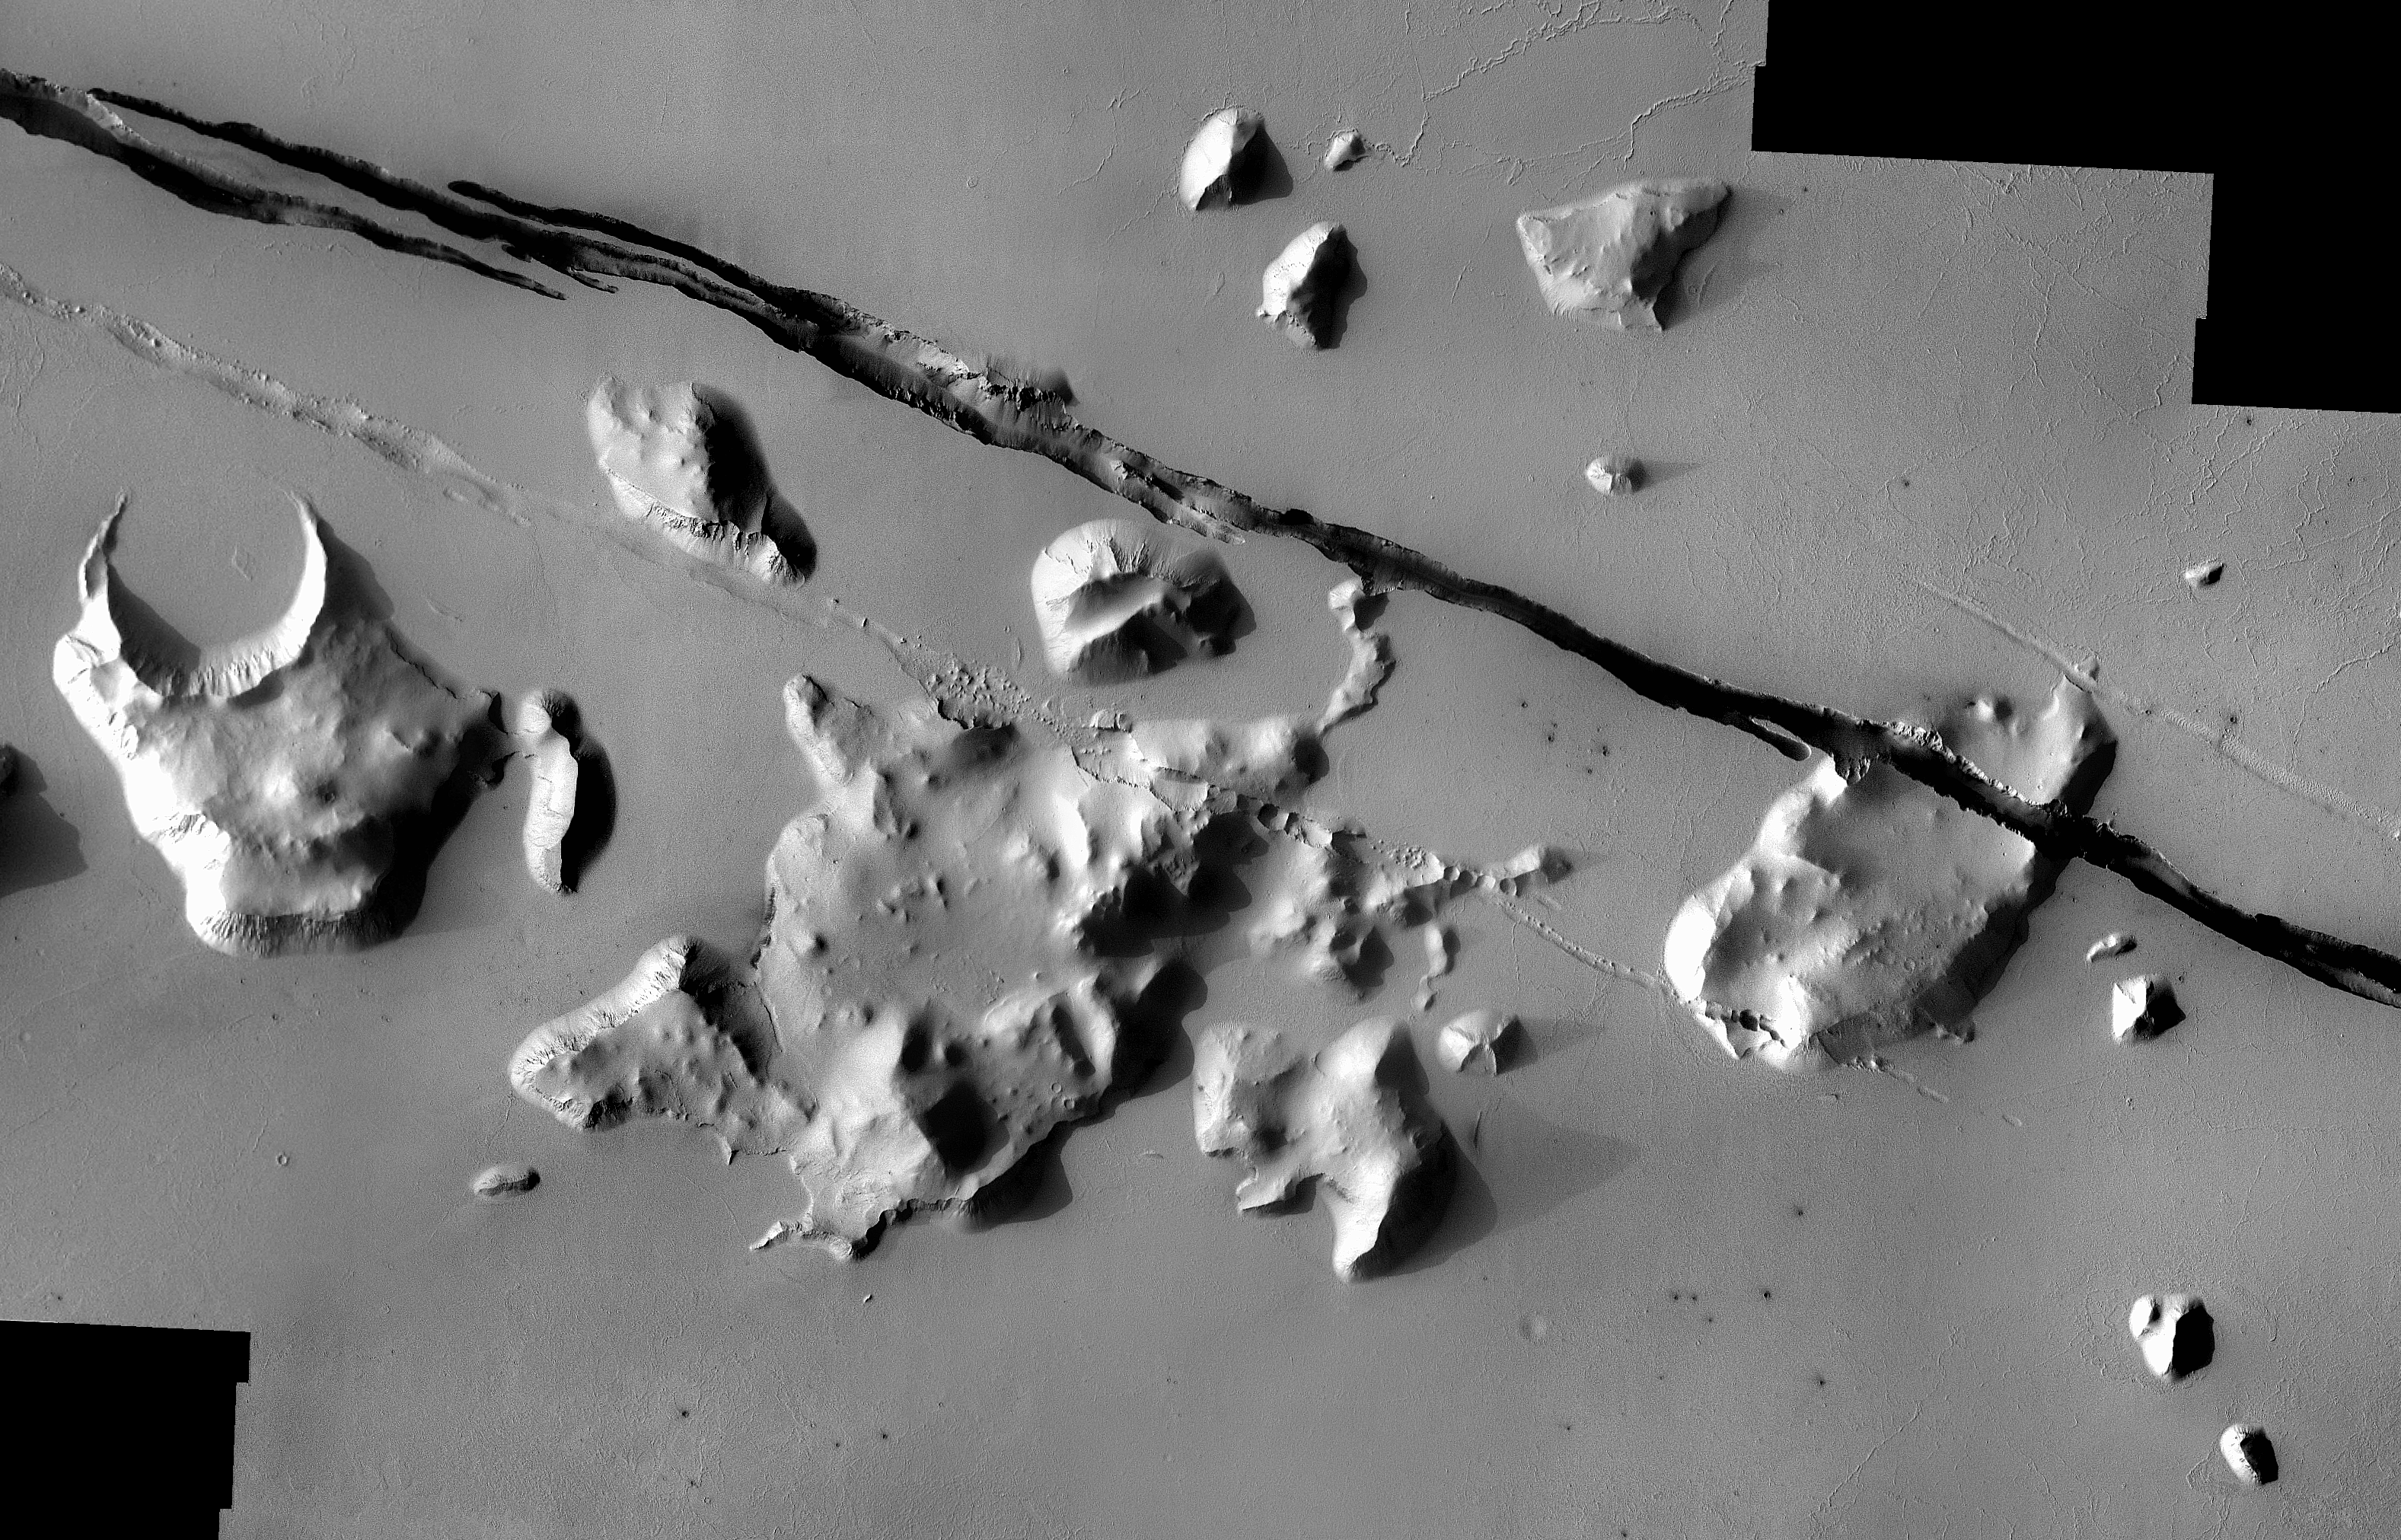

Mars Odyssey All Stars: Cerberus Crack

Geological faulting has opened cracks in the Cerberus region that slice through flat plains and mesas alike. This view covers an area 57 kilometers (35 miles) wide. It combines images taken during the period from May 2002 to July 2004 by the Thermal Emission Imaging System instrument on NASA’s Mars Odyssey orbiter. It is part of a special set of images marking the occasion of Odyssey becoming the longest-working Mars spacecraft in history. The pictured location on Mars is approximately 15 degrees north latitude, 170 degrees east longitude.

NASA’s Jet Propulsion Laboratory manages the 2001 Mars Odyssey mission for NASA’s Science Mission Directorate, Washington, D.C. The Thermal Emission Imaging System (THEMIS) was developed by Arizona State University, Tempe, in collaboration with Raytheon Santa Barbara Remote Sensing. The THEMIS investigation is led by Dr. Philip Christensen at Arizona State University. Lockheed Martin Astronautics, Denver, is the prime contractor for the Odyssey project, and developed and built the orbiter. Mission operations are conducted jointly from Lockheed Martin and from JPL, a division of the California Institute of Technology in Pasadena.

Credit: NASA/JPL-Caltech/ASU